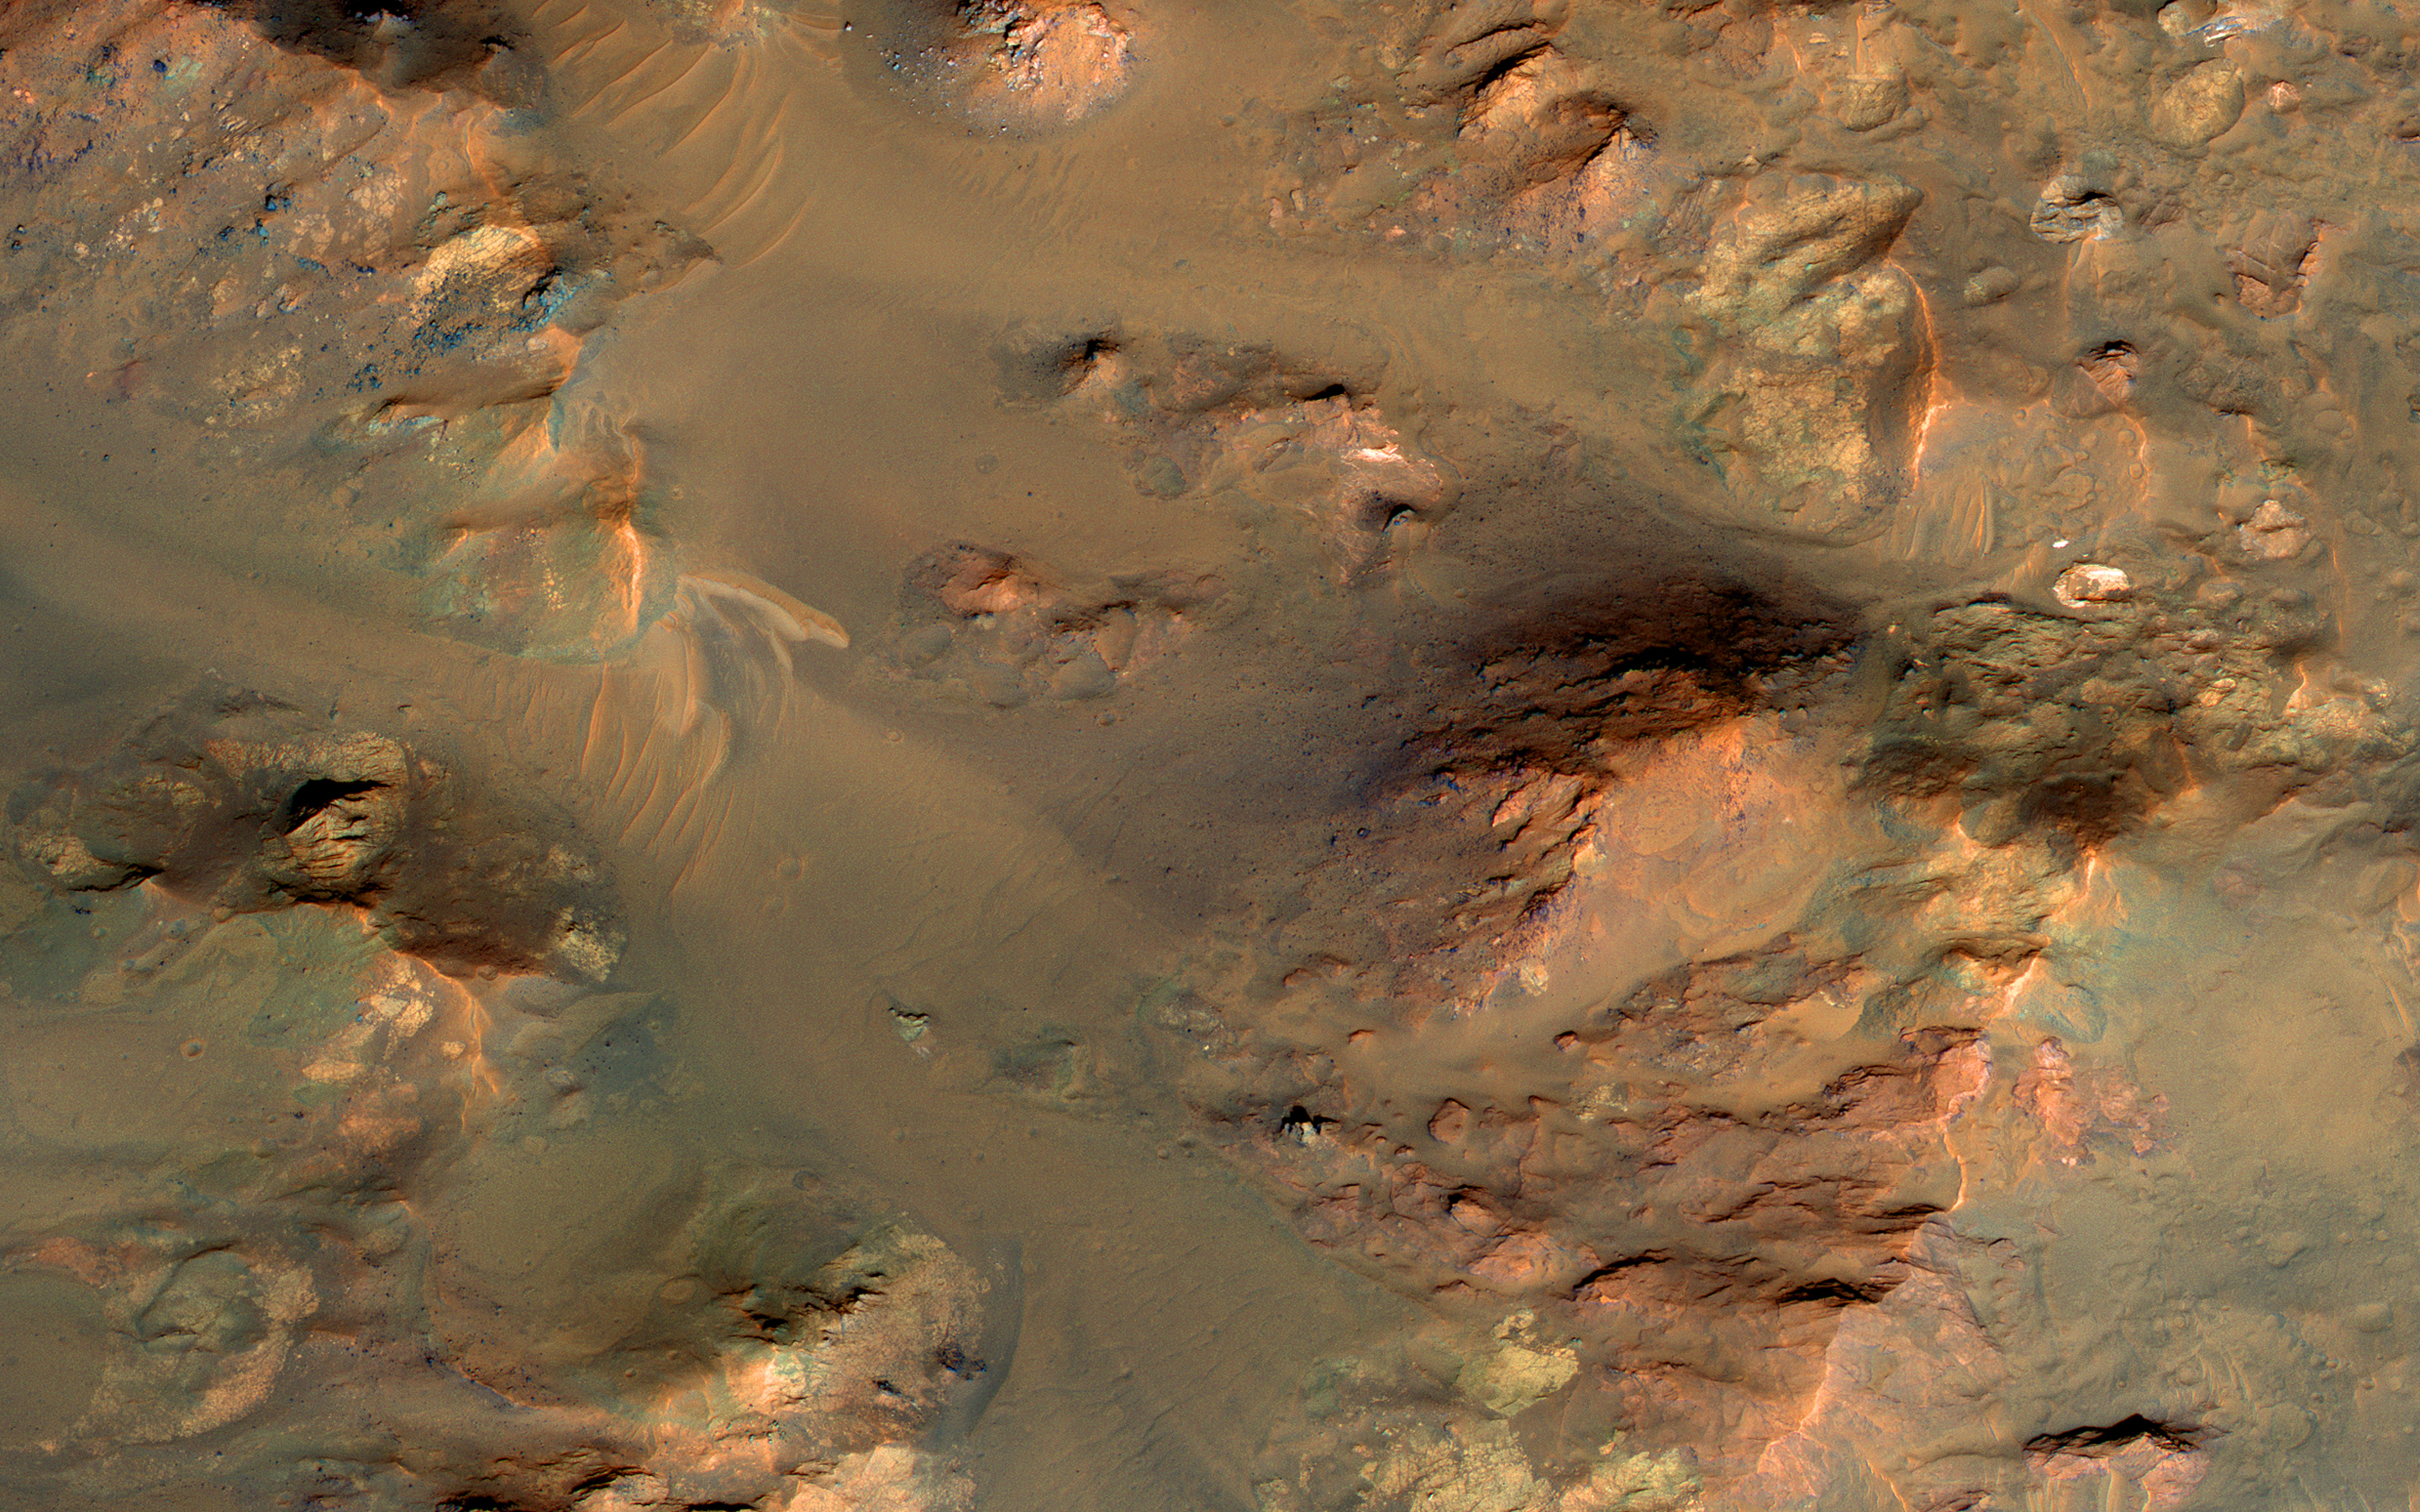

An Oblique View of Uplifted Rocks

This image from NASA’s Mars Reconnaissance Orbiter shows part of the central uplifted region of an impact crater more than 50 kilometers wide. That means that the bedrock has been raised from a depth of about 5 kilometers, exposing ancient materials.

The warm (yellowish-reddish) colors mark the presence of minerals altered by water, whereas the bluish and greenish rocks have escaped alteration. Sharp-crested ridges and smooth areas are young windblown materials.

This is a stereo pair with ESP_013198_1660.

The map is projected here at a scale of 50 centimeters (19.7 inches) per pixel. [The original image scale is 59.6 centimeters (23.5 inches) per pixel (with 2 x 2 binning); objects on the order of 179 centimeters (70.4 inches) across are resolved. North is up.

The University of Arizona, Tucson, operates HiRISE, which was built by Ball Aerospace & Technologies Corp., Boulder, Colo. NASA’s Jet Propulsion Laboratory, a division of Caltech in Pasadena, California, manages the Mars Reconnaissance Orbiter Project for NASA’s Science Mission Directorate, Washington.

Credit: NASA/JPL-Caltech/Univ. of Arizona